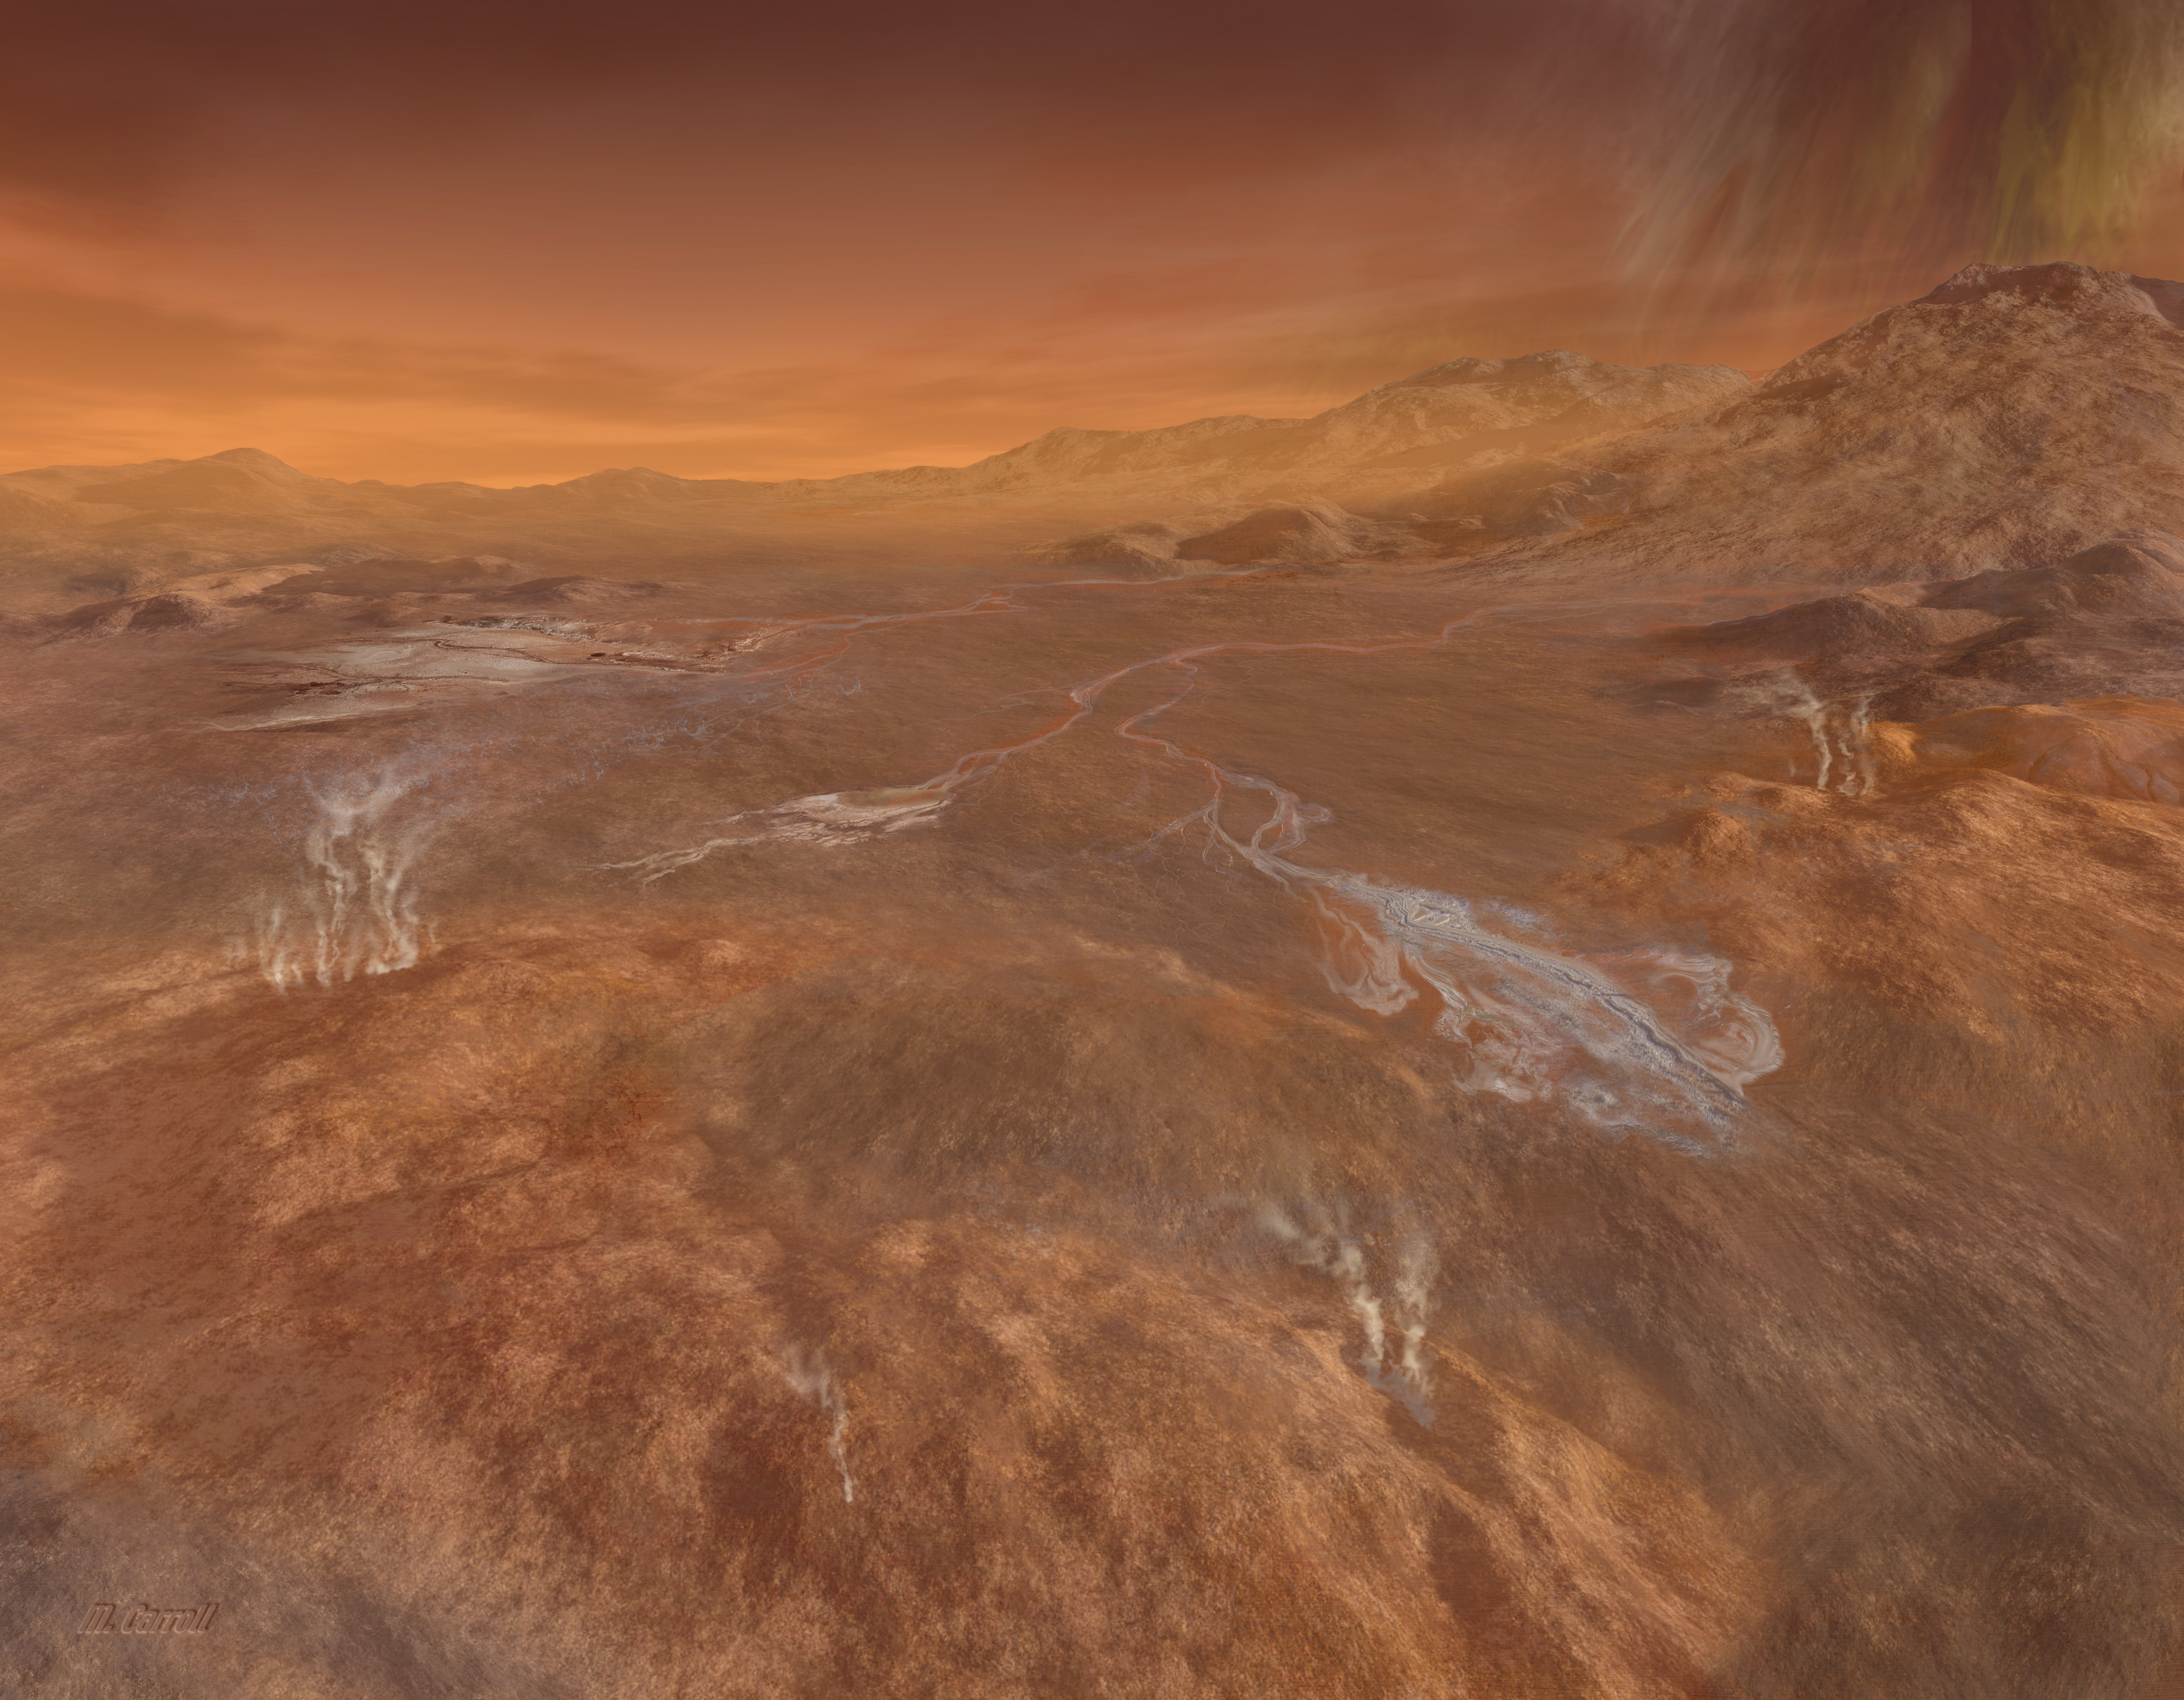

Rainy Day at Hotei Arcus (Artist’s Concept)

A short but fierce “gullywasher” rainstorm of methane falls on the mountains surrounding the intriguing flows of Titan’s Hotei Arcus in this artist’s concept by Michael Carroll, based upon radar mapping data from the Cassini spacecraft in orbit around Saturn.

Radar data show that the arc of Hotei is the boundary between rugged mountains to the south and east and a broad valley. Emerging from the mountains are several radar-bright channels that are likely now dry river beds that were carved by flowing methane due to rainfall. Within the valley, the channels end near lobate (blobby) flows some 100 to 200 meters (300 to 600 feet) thick, which some scientists think could be slushy ice lava from cryovolcanoes. These flows are portrayed here as the rough and elevated lighter tan areas in the foreground. It is possible that such phenomena could release methane from beneath the surface, helping to explain how Titan’s atmosphere sustains its supply of methane.

The area depicted is located at approximately 28 degrees south latitude and 78 degrees west longitude.

The Cassini-Huygens mission is a cooperative project of NASA, the European Space Agency and the Italian Space Agency. NASA’s Jet Propulsion Laboratory, a division of the California Institute of Technology in Pasadena, manages the mission for NASA’s Science Mission Directorate, Washington, D.C. The Cassini orbiter was designed, developed and assembled at JPL. The radar instrument was built by JPL and the Italian Space Agency, working with team members from the United States and several European countries.

Credit: NASA/JPL